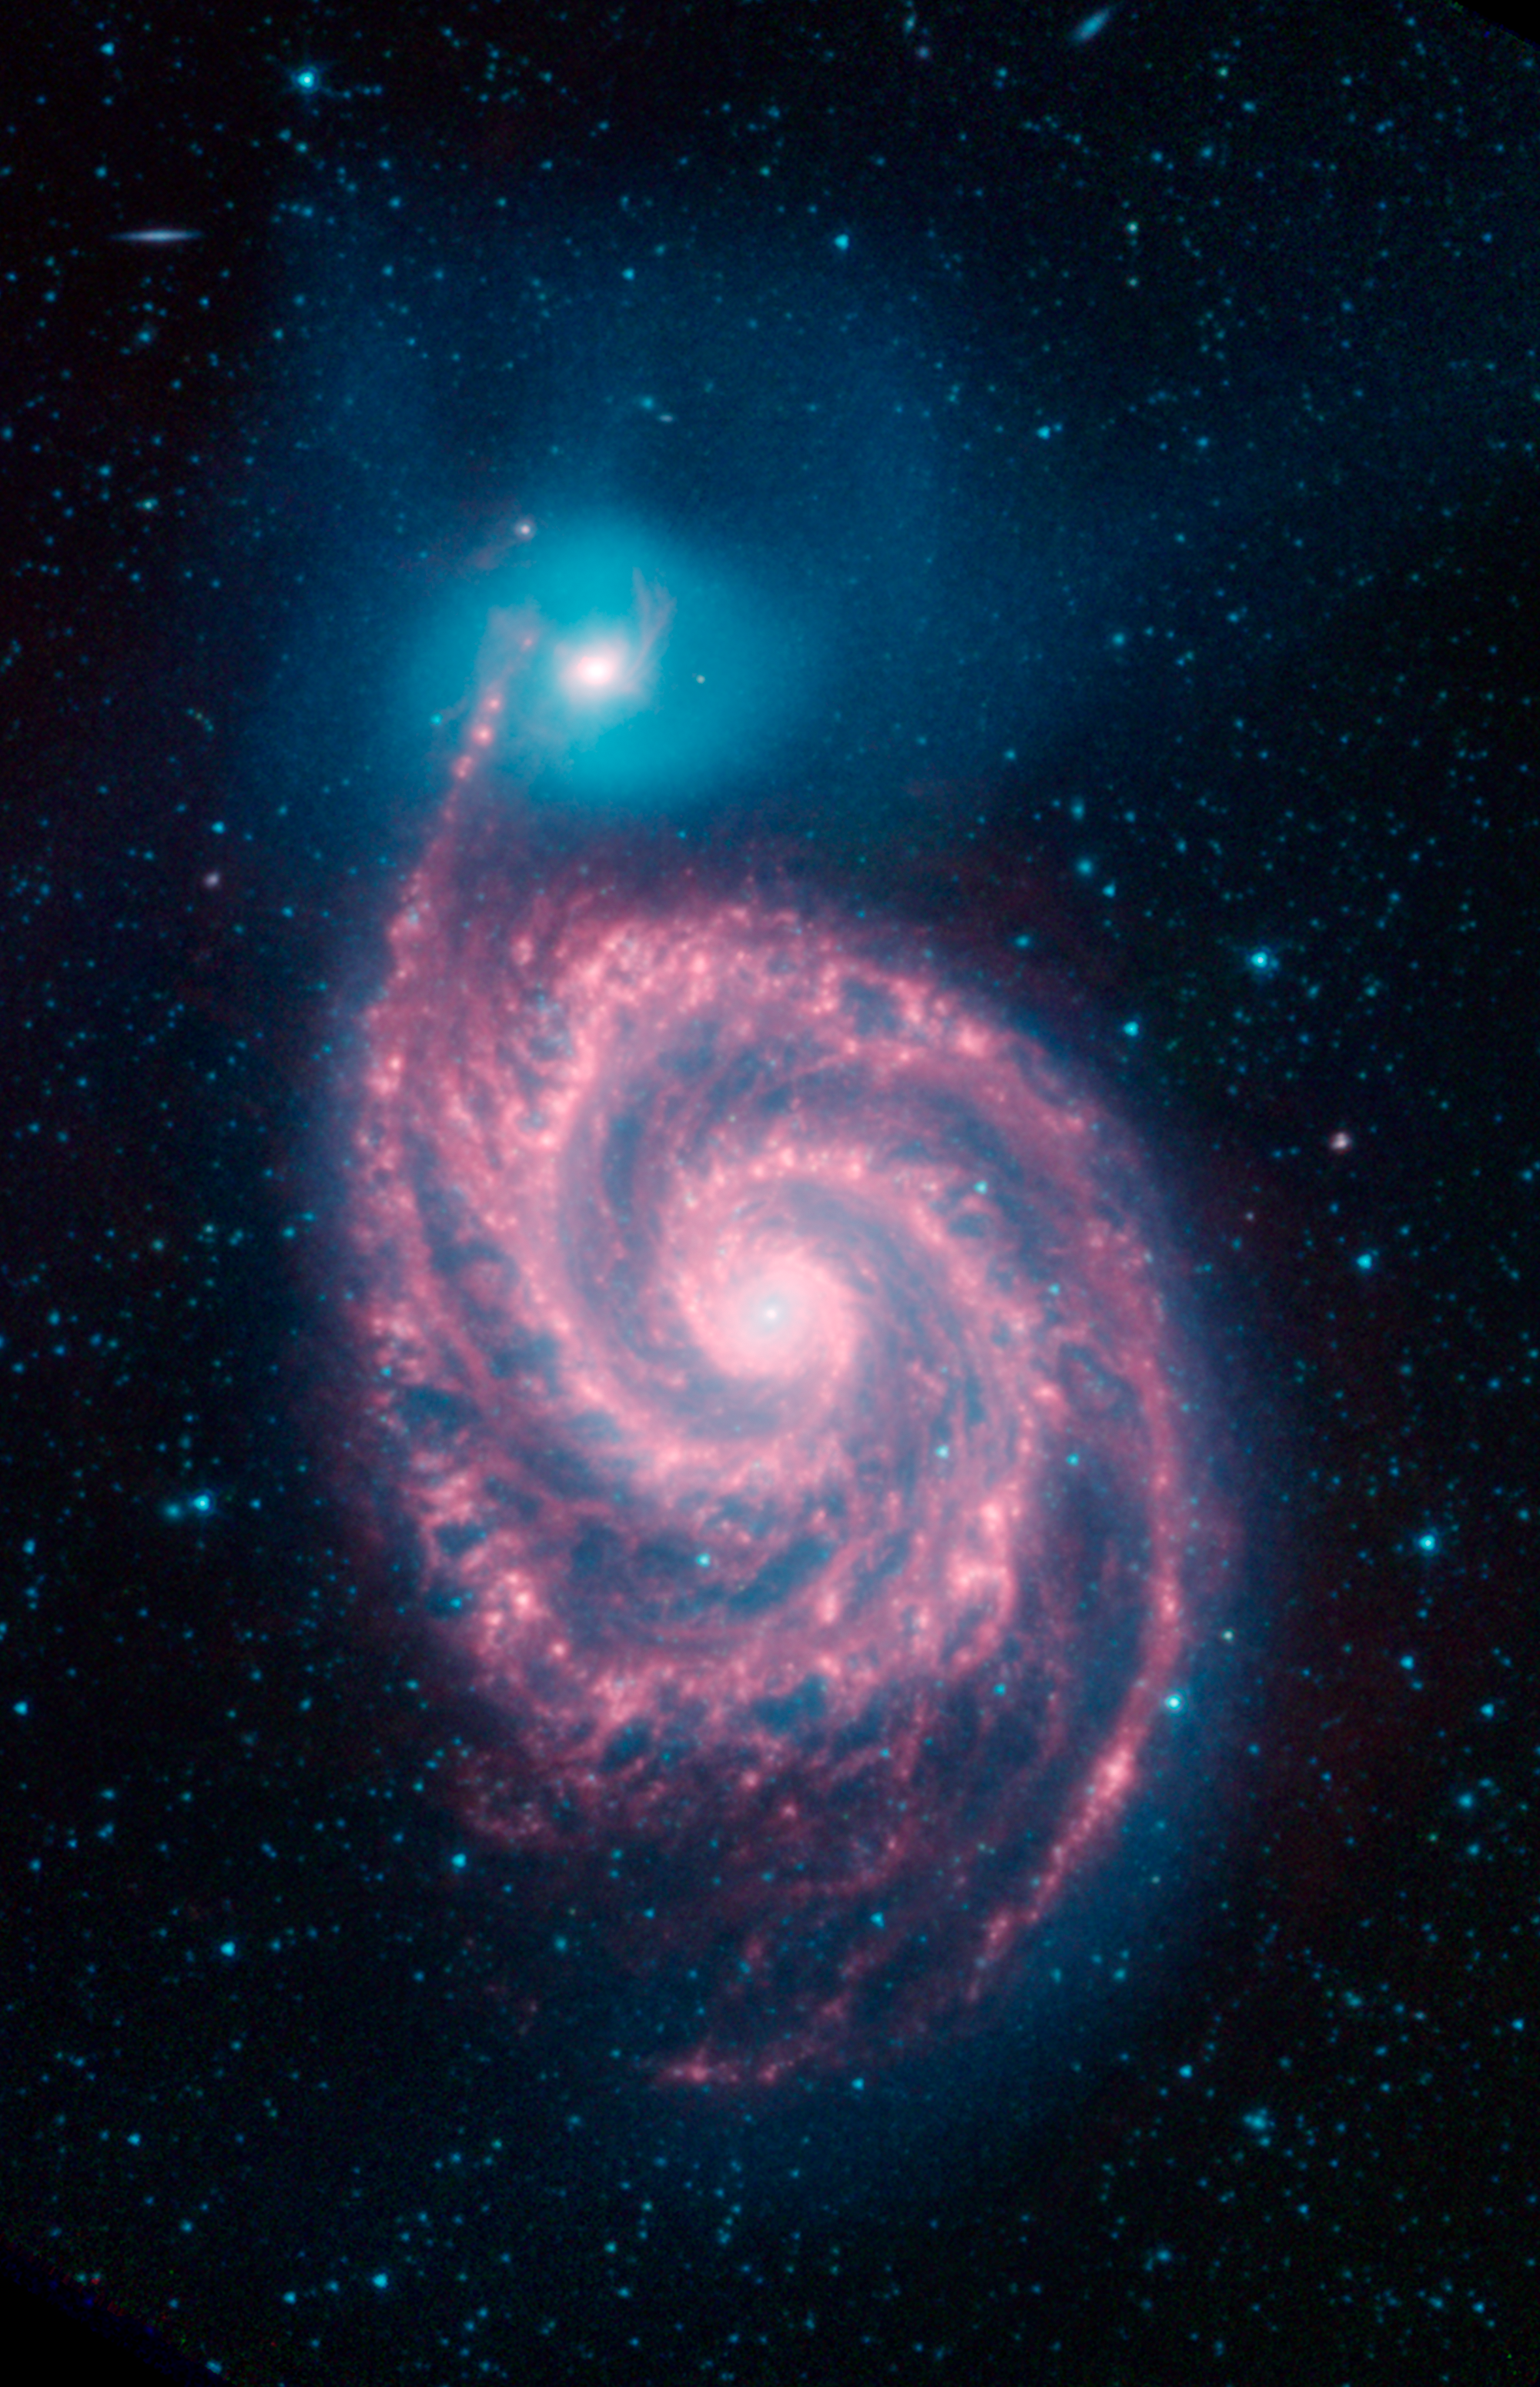

The Whirlpool Galaxy in Infrared Light

This image shows the Whirlpool galaxy, also known as Messier 51 and NGC 5194/5195, which is actually a pair of galaxies. Located approximately 23 million light-years away, it resides in the constellation Canes Venatici.

Here we see three wavelengths of infrared light: 3.6 microns (shown in blue), 4.5 microns (green) and 8 microns (red), as observed by NASA's Spitzer Space Telescope. The blended light from the billions of stars in the Whirlpool is brightest at the shorter infrared wavelengths, and is seen here as a blue haze. The individual blue dots across the image are mostly nearby stars and a few distant galaxies. Red features (at 8 microns) show us dust composed mostly of carbon that is lit up by the stars in the galaxy.

All of the data shown here were released as part of the Spitzer Infrared Nearby Galaxies Survey (SINGS) project, captured during Spitzers cryogenic and warm missions.

The Jet Propulsion Laboratory in Pasadena, California, manages the Spitzer Space Telescope mission for NASA's Science Mission Directorate in Washington. Science operations are conducted at the Spitzer Science Center at Caltech in Pasadena. Space operations are based at Lockheed Martin Space Systems in Littleton, Colorado. Data are archived at the Infrared Science Archive housed at IPAC at Caltech. Caltech manages JPL for NASA.

Credit: NASA/JPL-Caltech